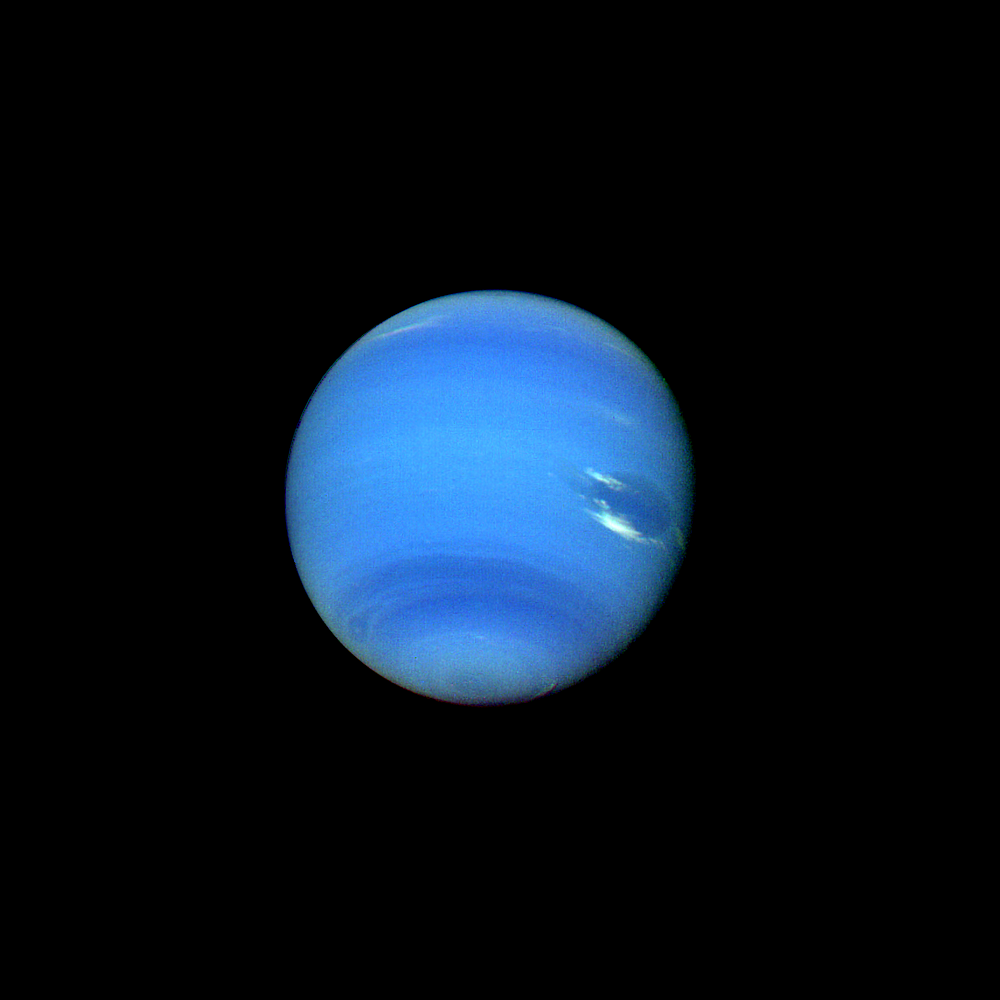

Neptune

This contrast enhanced color picture of Neptune was acquired by Voyager 2 at a range of 14.8 million kilometers (9.2 million miles) on August 14, 1989. It was produced from images taken through the orange, green and violet filters of Voyager’s narrow angle camera. As Voyager 2 approaches Neptune, rapidly increasing image resolution is revealing striking new details in the planet’s atmosphere, and this picture shows features as small as a few hundred kilometers in extent. Bright, wispy “cirrus type” clouds are seen overlying the Great Dark Spot (GDS) at its southern (lower) margin and over its northwest (upper left) boundary. This is the first evidence that the GDS lies lower in the atmosphere than these bright clouds, which have remained in its vicinity for several months. Increasing detail in global banding and in the south polar region can also be seen; a smaller dark spot at high southern latitudes is dimly visible near the limb at lower left. The Voyager Mission is conducted by the Jet Propulsion Laboratory for NASA’s Office of Space Science and Applications.

Credit: NASA/JPL